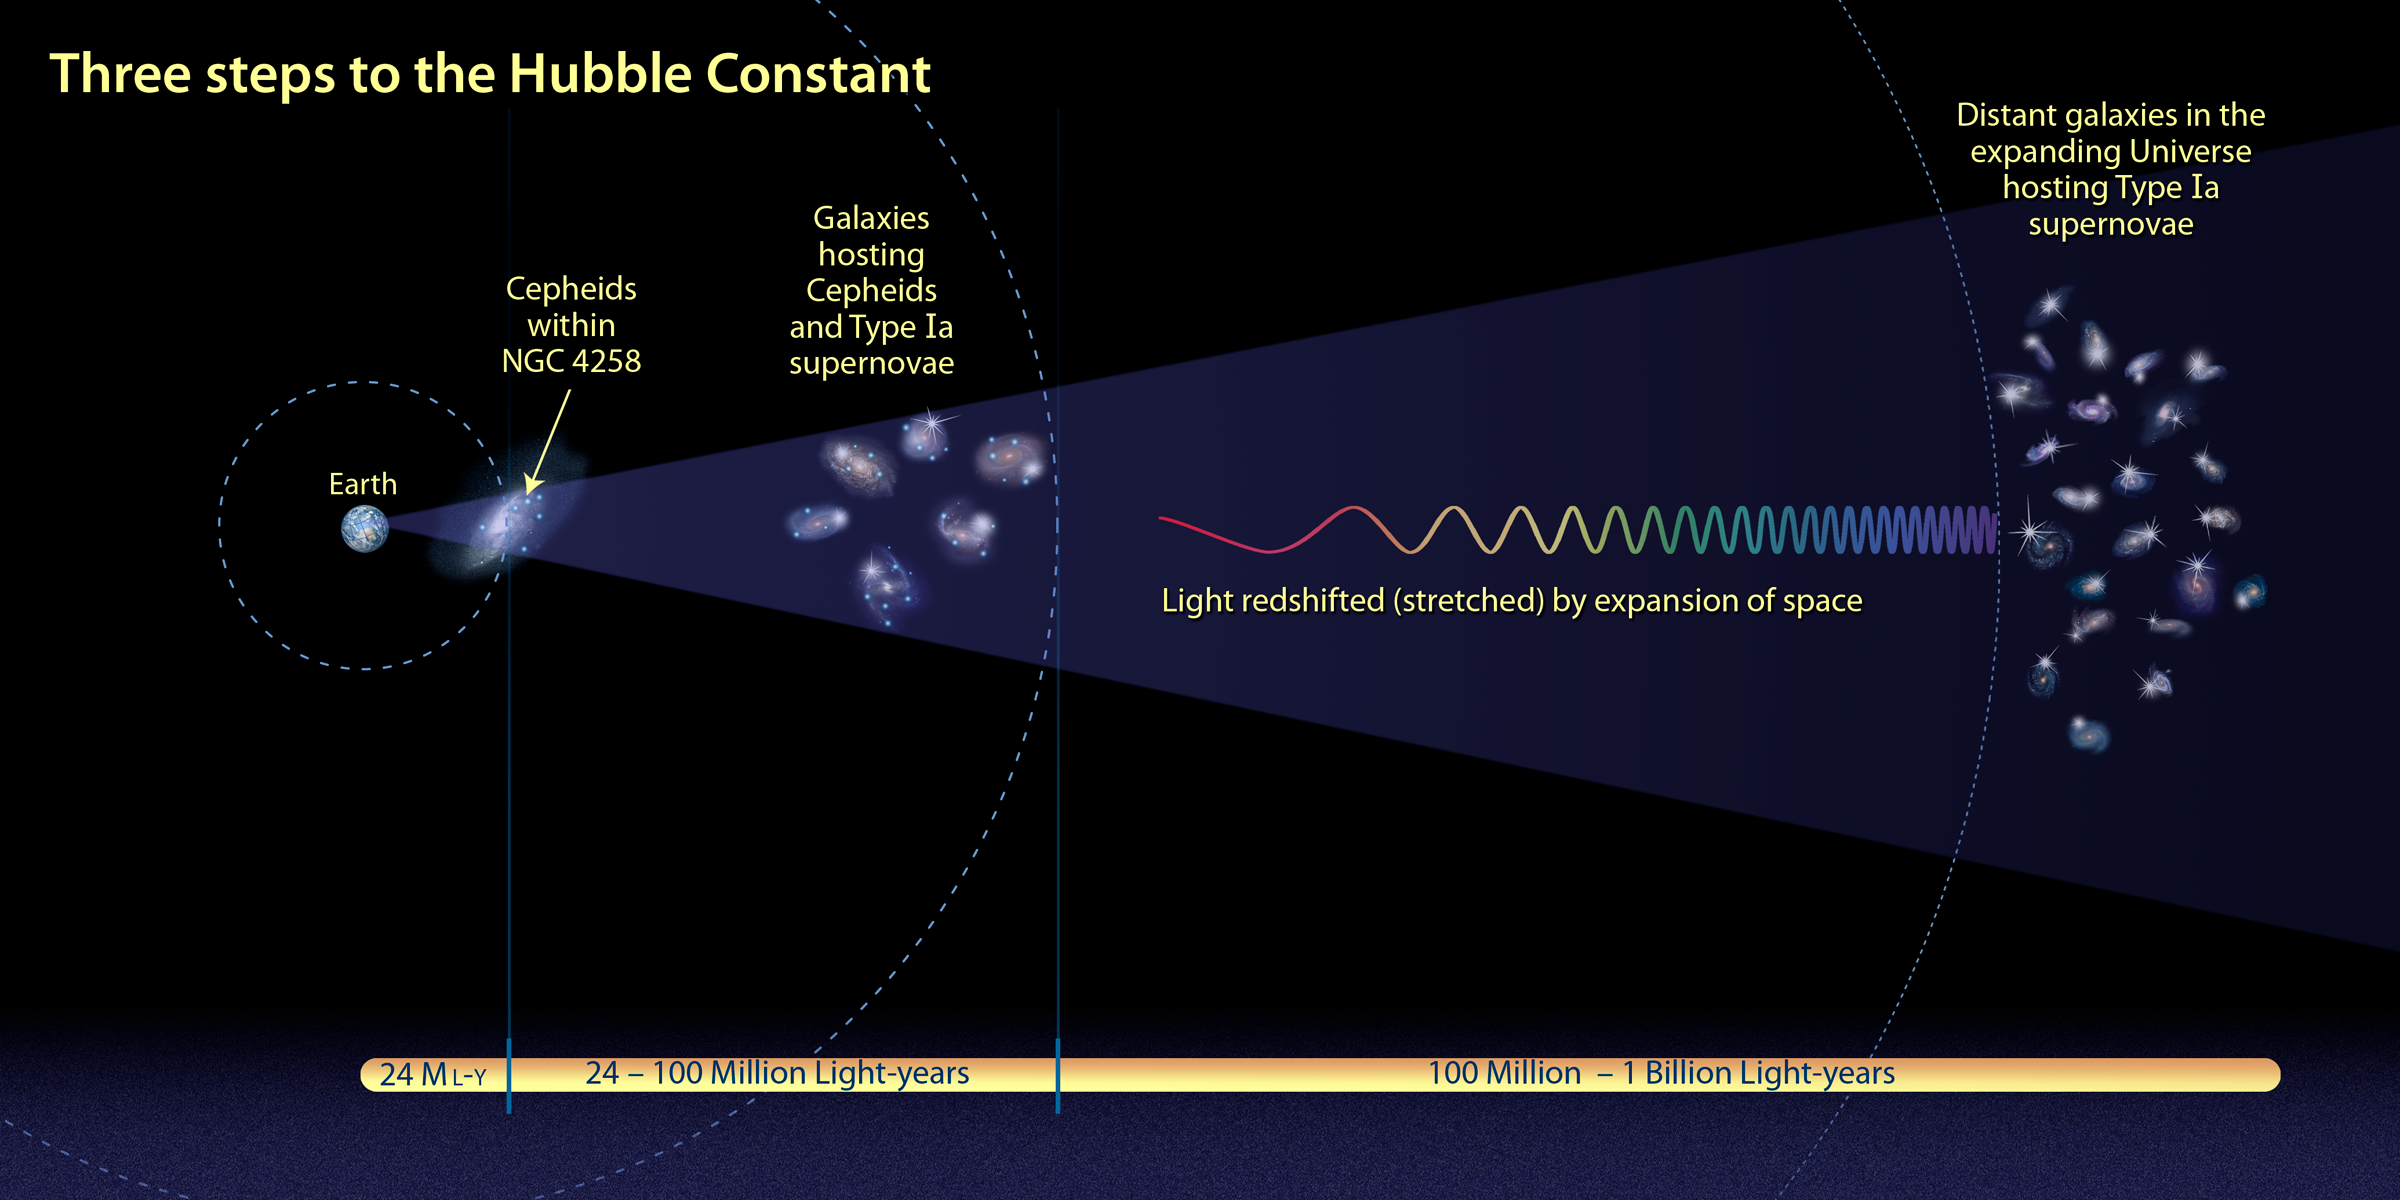

Three Steps to the Hubble Constant

Hubble measurements have simplified the cosmic "distance ladder," which is needed to calculate a more precise value for the universe's expansion rate, called the Hubble constant. At select host galaxies, Cepheid variable stars – known as reliable milepost markers – are cross-calibrated to Type Ia supernovae in the same host galaxy. The new technique reduced the distance ladder to three "rungs": (1) The distance to galaxy NGC 4258 is measured using straightforward geometry and Kepler's laws; (2) Cepheids in six more distant galaxies are used to calibrate the luminosity of Type Ia supernovae; (3) The Hubble constant is measured by observing a brighter milepost marker, Type Ia supernovae, in more distant galaxies hundreds of millions of light-years away, embedded in the expanding universe.

Credit: NASA, ESA, and A. Feild (STScI)